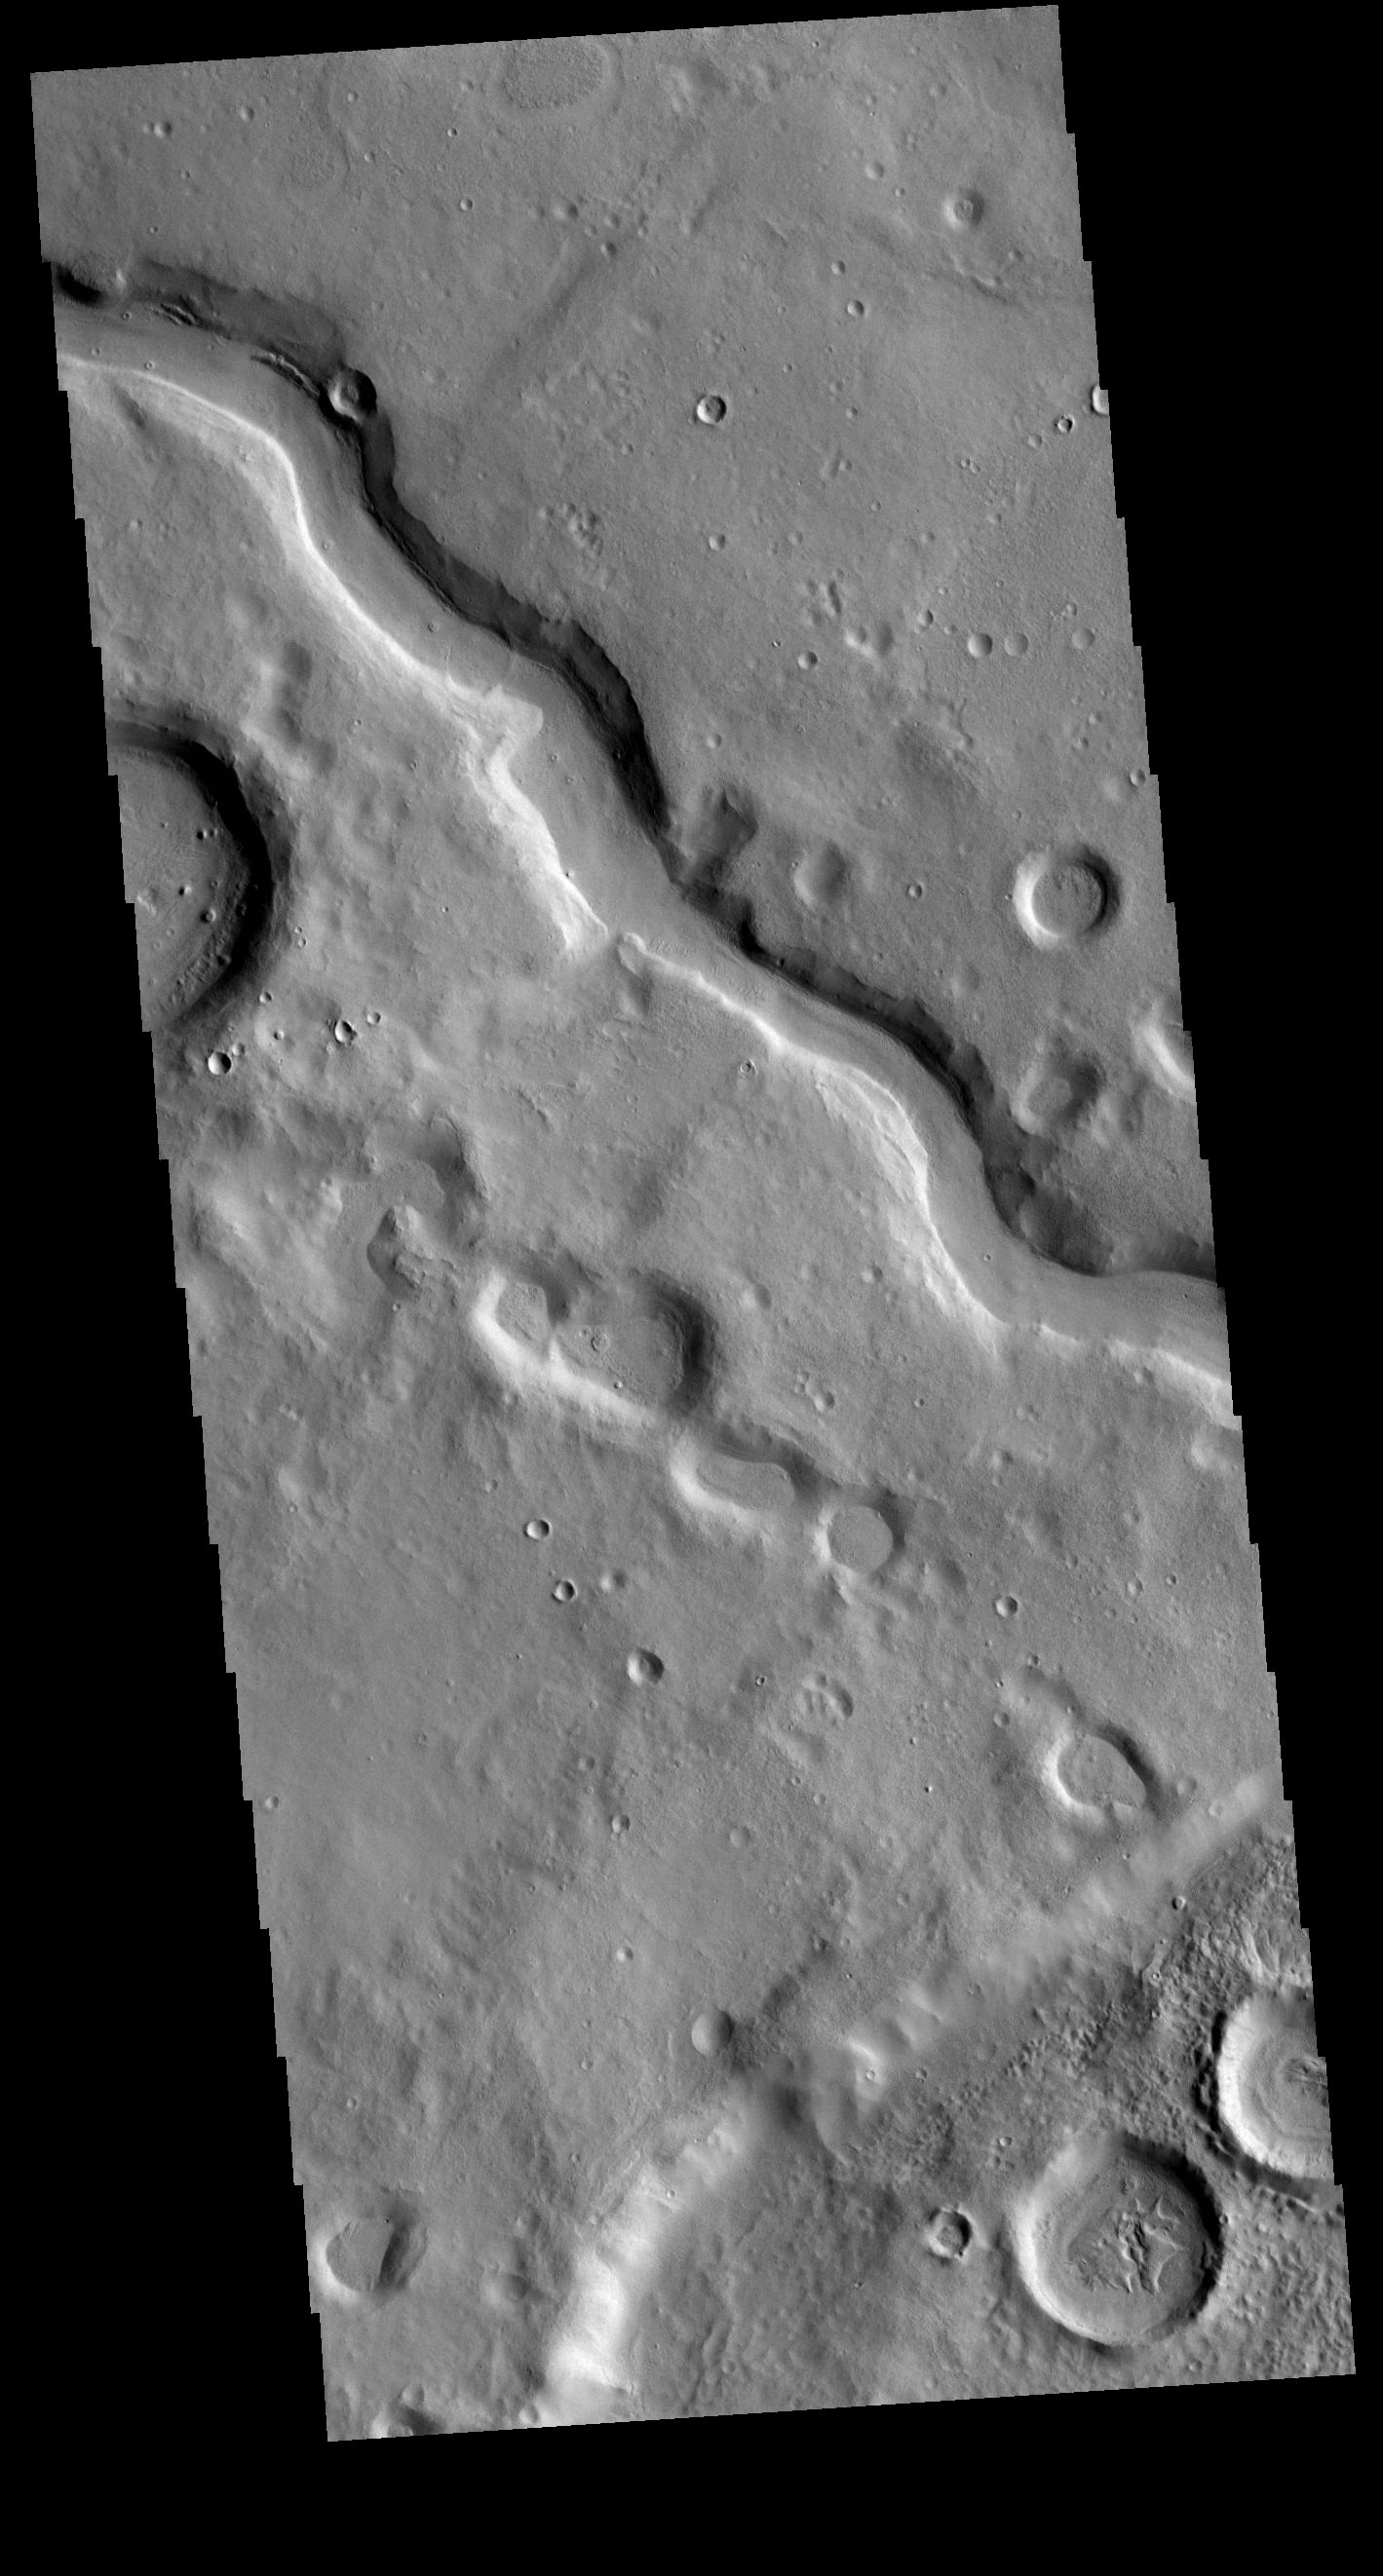

Arabia Terra Channel

This VIS image shows one of the numerous unnamed channels located in northern Arabia Terra.

Credit: NASA/JPL-Caltech/ASU